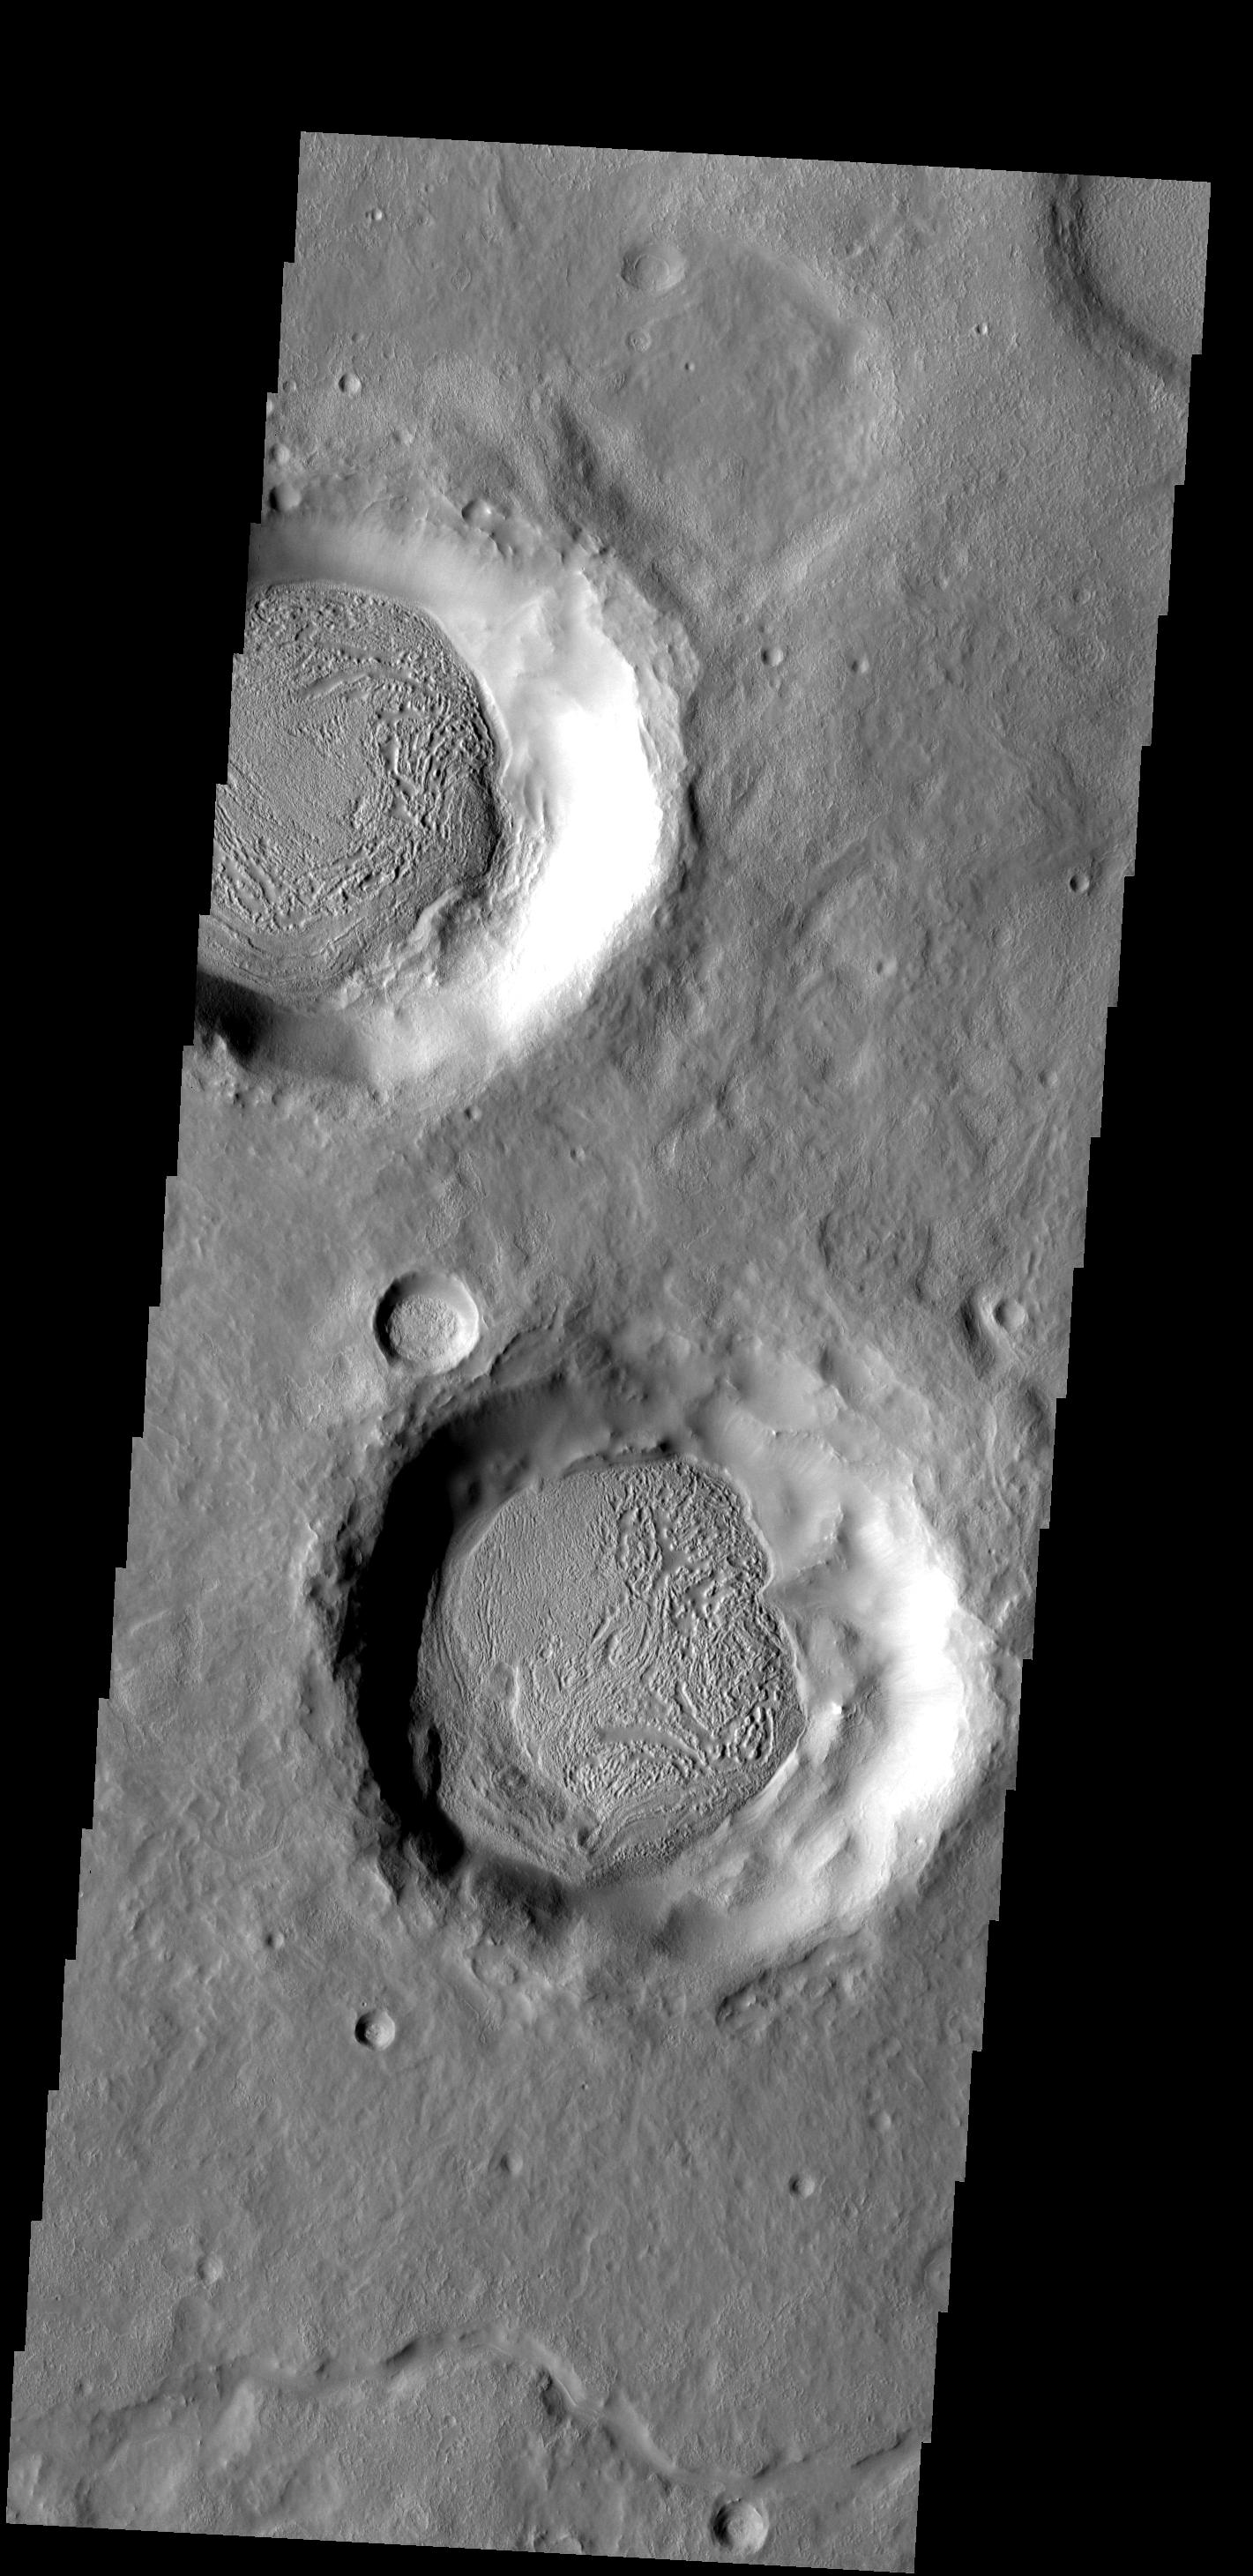

Funky Floors

The material covering the floors of these two craters looks very different from the surrounds. The unusual markings of the floor material indicates that a volatile, such as ice, has affected the appearance of the surface.

Image information: VIS instrument. Latitude 29.7N, Longitude 54.3E. 19 meter/pixel resolution.

Please see the THEMIS Data Citation Note for details on crediting THEMIS images.

Note: this THEMIS visual image has not been radiometrically nor geometrically calibrated for this preliminary release. An empirical correction has been performed to remove instrumental effects. A linear shift has been applied in the cross-track and down-track direction to approximate spacecraft and planetary motion. Fully calibrated and geometrically projected images will be released through the Planetary Data System in accordance with Project policies at a later time.

NASA’s Jet Propulsion Laboratory manages the 2001 Mars Odyssey mission for NASA’s Office of Space Science, Washington, D.C. The Thermal Emission Imaging System (THEMIS) was developed by Arizona State University, Tempe, in collaboration with Raytheon Santa Barbara Remote Sensing. The THEMIS investigation is led by Dr. Philip Christensen at Arizona State University. Lockheed Martin Astronautics, Denver, is the prime contractor for the Odyssey project, and developed and built the orbiter. Mission operations are conducted jointly from Lockheed Martin and from JPL, a division of the California Institute of Technology in Pasadena.

Credit: NASA/JPL/ASU